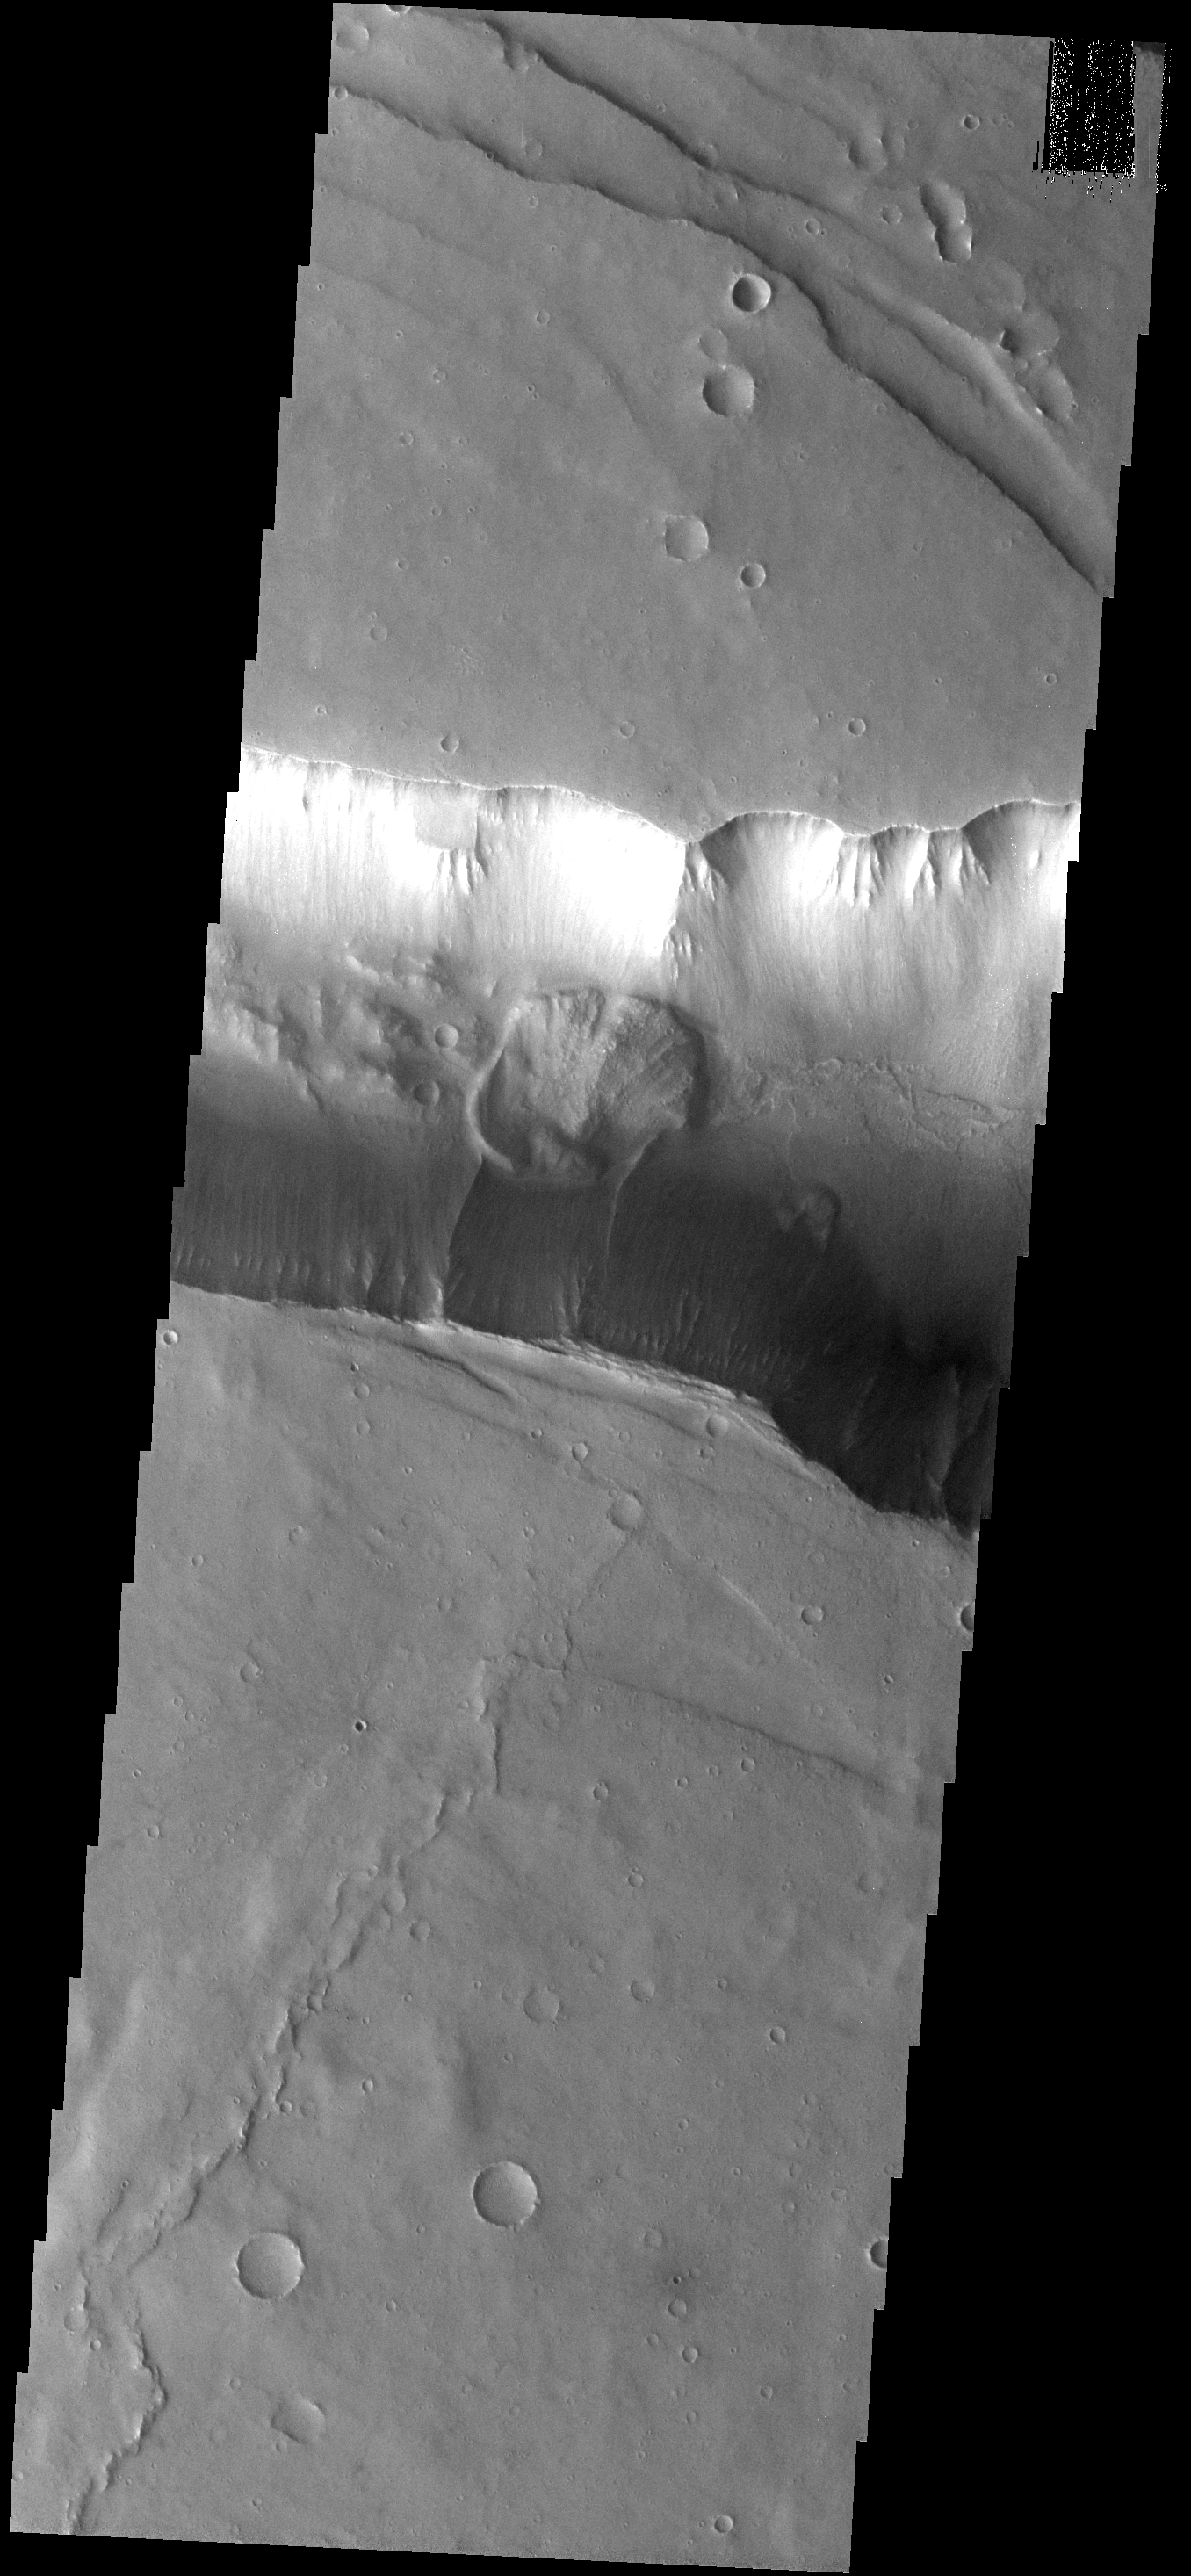

Landslide

The landslide in this image occurs within Coprates Catena. The Catena parallels Vallis Marineris.

Image information: VIS instrument. Latitude -14.8N, Longitude 295.3E. 18 meter/pixel resolution.

Please see the THEMIS Data Citation Note for details on crediting THEMIS images.

Note: this THEMIS visual image has not been radiometrically nor geometrically calibrated for this preliminary release. An empirical correction has been performed to remove instrumental effects. A linear shift has been applied in the cross-track and down-track direction to approximate spacecraft and planetary motion. Fully calibrated and geometrically projected images will be released through the Planetary Data System in accordance with Project policies at a later time.

NASA’s Jet Propulsion Laboratory manages the 2001 Mars Odyssey mission for NASA’s Office of Space Science, Washington, D.C. The Thermal Emission Imaging System (THEMIS) was developed by Arizona State University, Tempe, in collaboration with Raytheon Santa Barbara Remote Sensing. The THEMIS investigation is led by Dr. Philip Christensen at Arizona State University. Lockheed Martin Astronautics, Denver, is the prime contractor for the Odyssey project, and developed and built the orbiter. Mission operations are conducted jointly from Lockheed Martin and from JPL, a division of the California Institute of Technology in Pasadena.

Credit: NASA/JPL/ASU